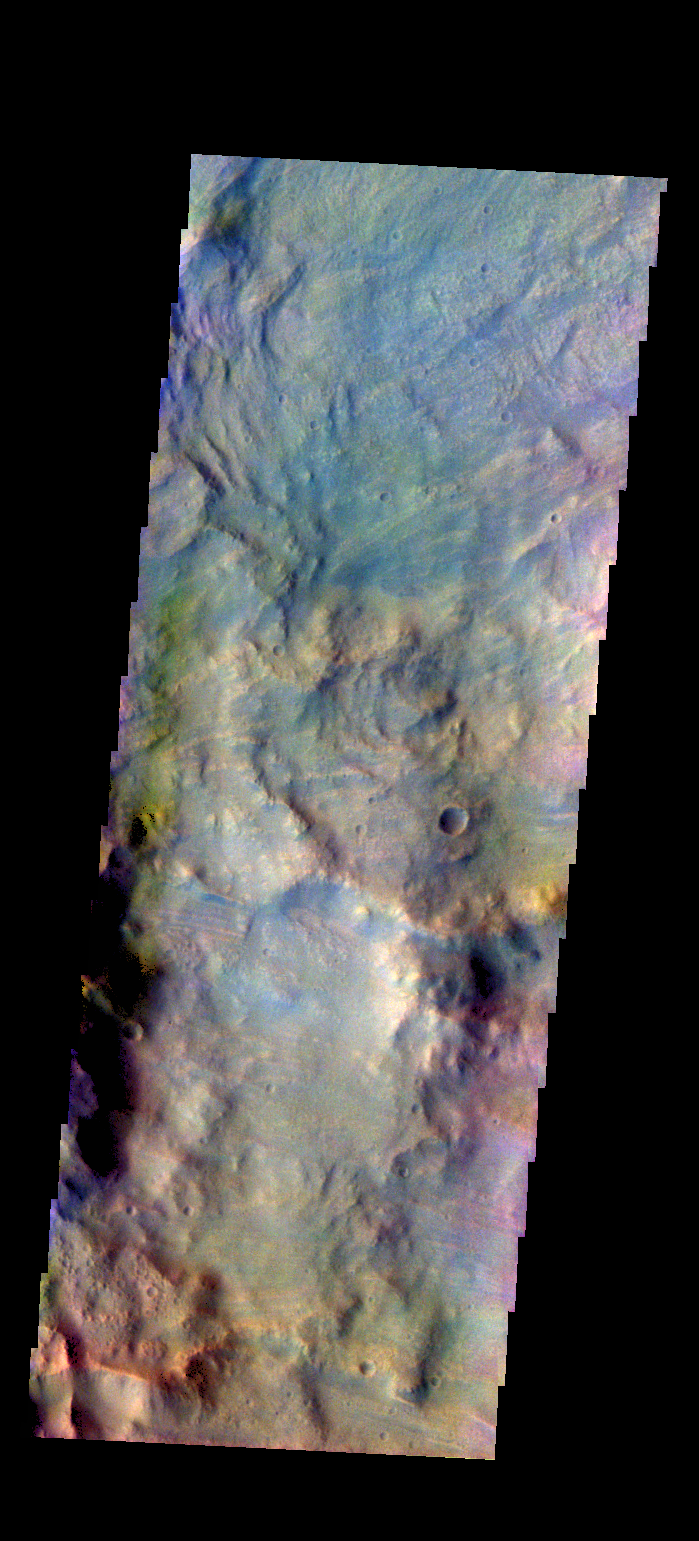

Beruri Crater Ejecta – False Color

The THEMIS VIS camera contains 5 filters. The data from different filters can be combined in multiple ways to create a false color image. These false color images may reveal subtle variations of the surface not easily identified in a single band image. Today’s false color image shows the outer rim of Beruri Crater. This image is of the ejecta along the eastern rim of the crater. The color variations show the radial nature of the ejecta emplacement.

Credit: NASA/JPL-Caltech/ASU